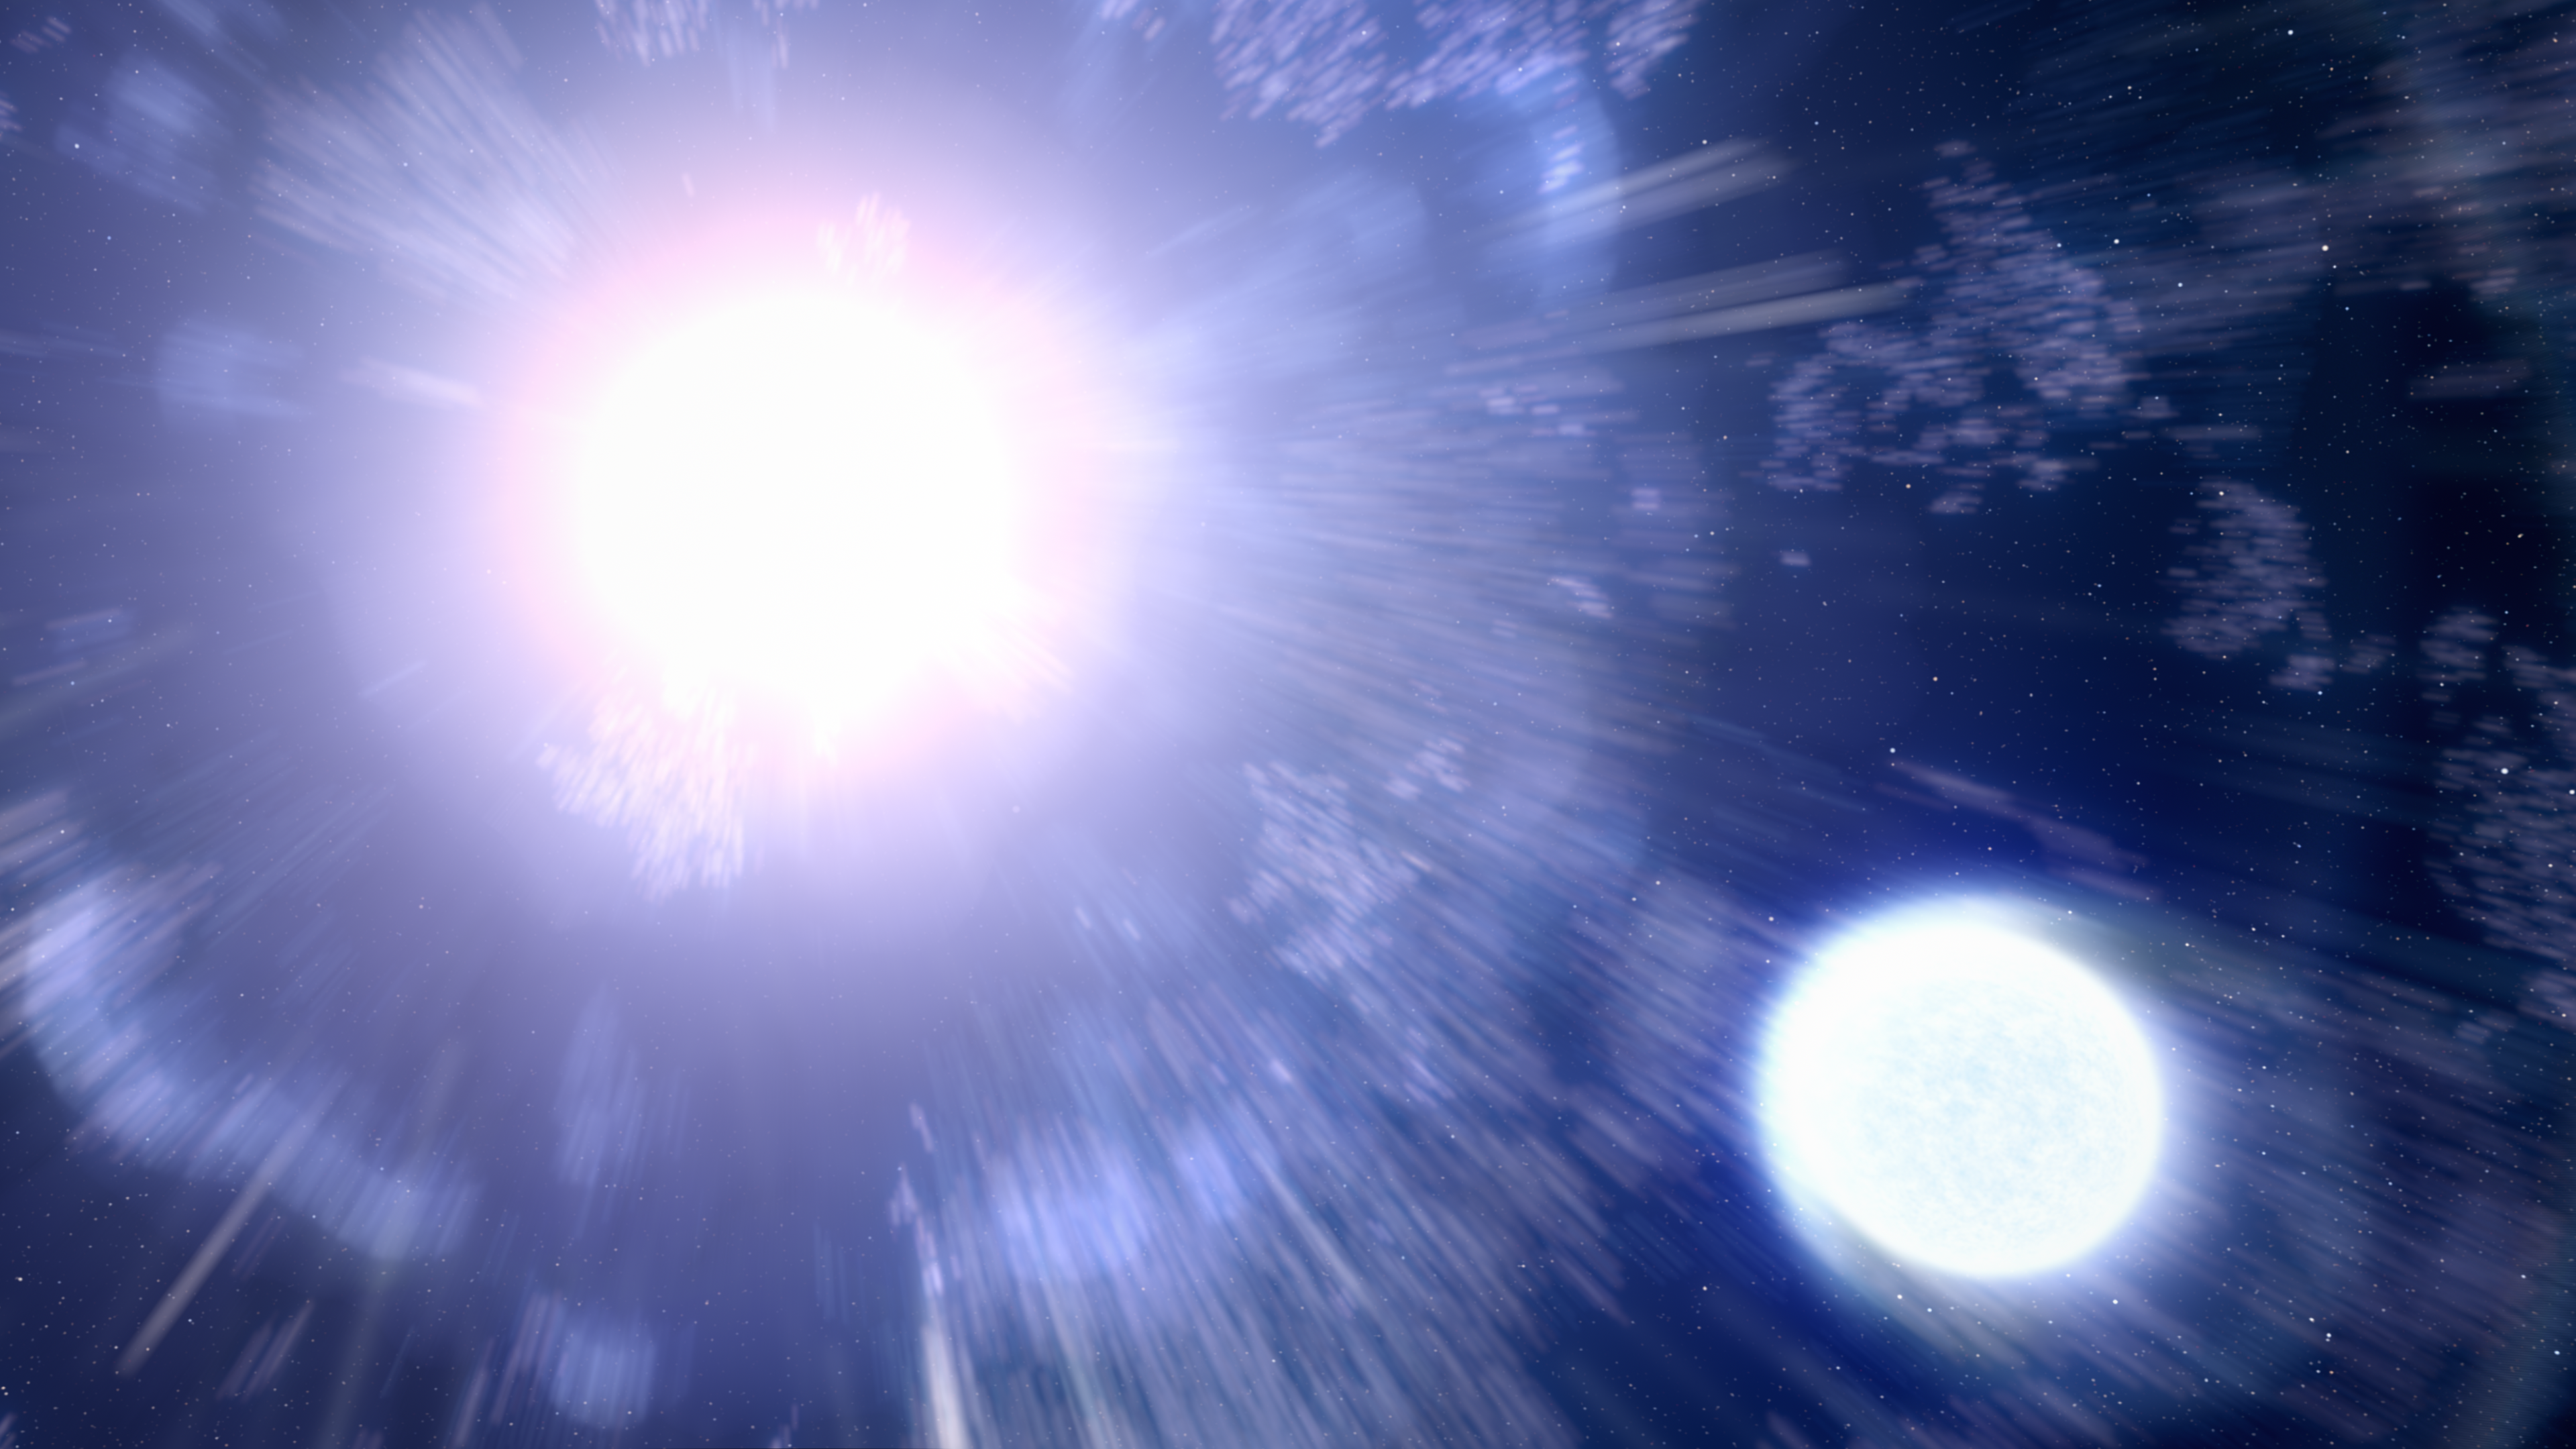

Supernova and Remnant Star Illustration

This artist's illustration shows supernova 2013ge, with its companion star at lower right. The companion star is impacted by the blast wave from the supernova, but not destroyed. Over time astronomers observed the ultraviolet (UV) light of the supernova fading, revealing a nearby second source of UV light that maintained brightness. The theory is that the two massive stars evolved together as a binary pair, and that the current survivor siphoned off its partner's outer hydrogen gas shell before it exploded. Eventually, the companion star will also go supernova.

Credit: NASA, ESA, Leah Hustak (STScI)